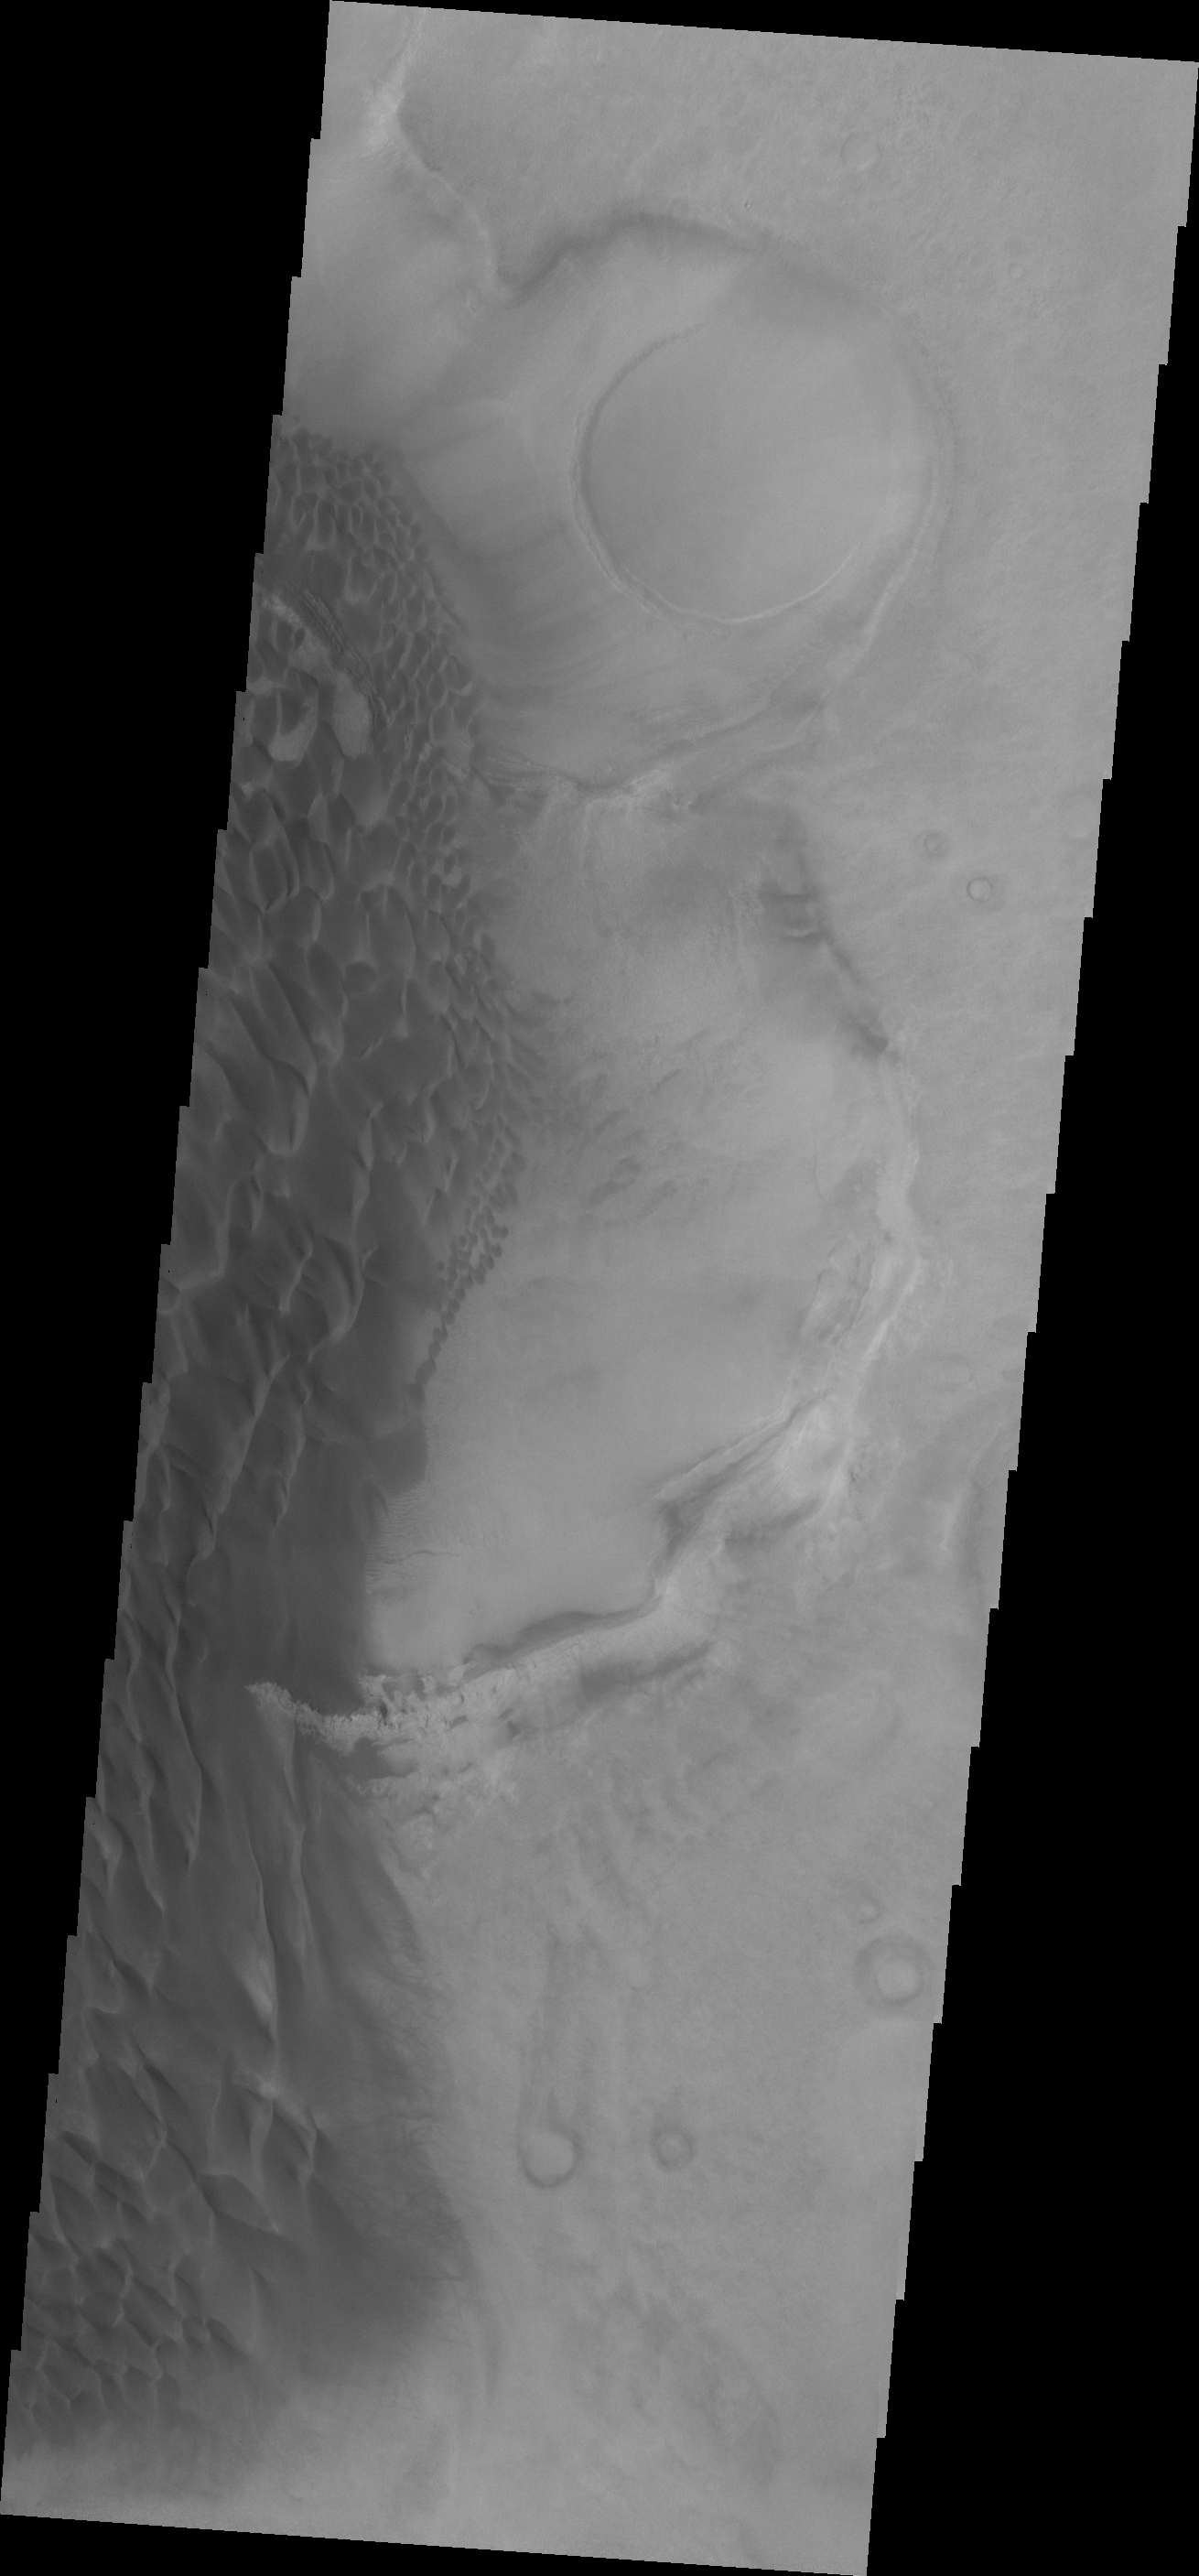

Rabe Crater Dunes

The sand sheet and dune forms in this VIS image are located on the floor of Rabe Crater.

Credit: NASA/JPL-Caltech/ASU